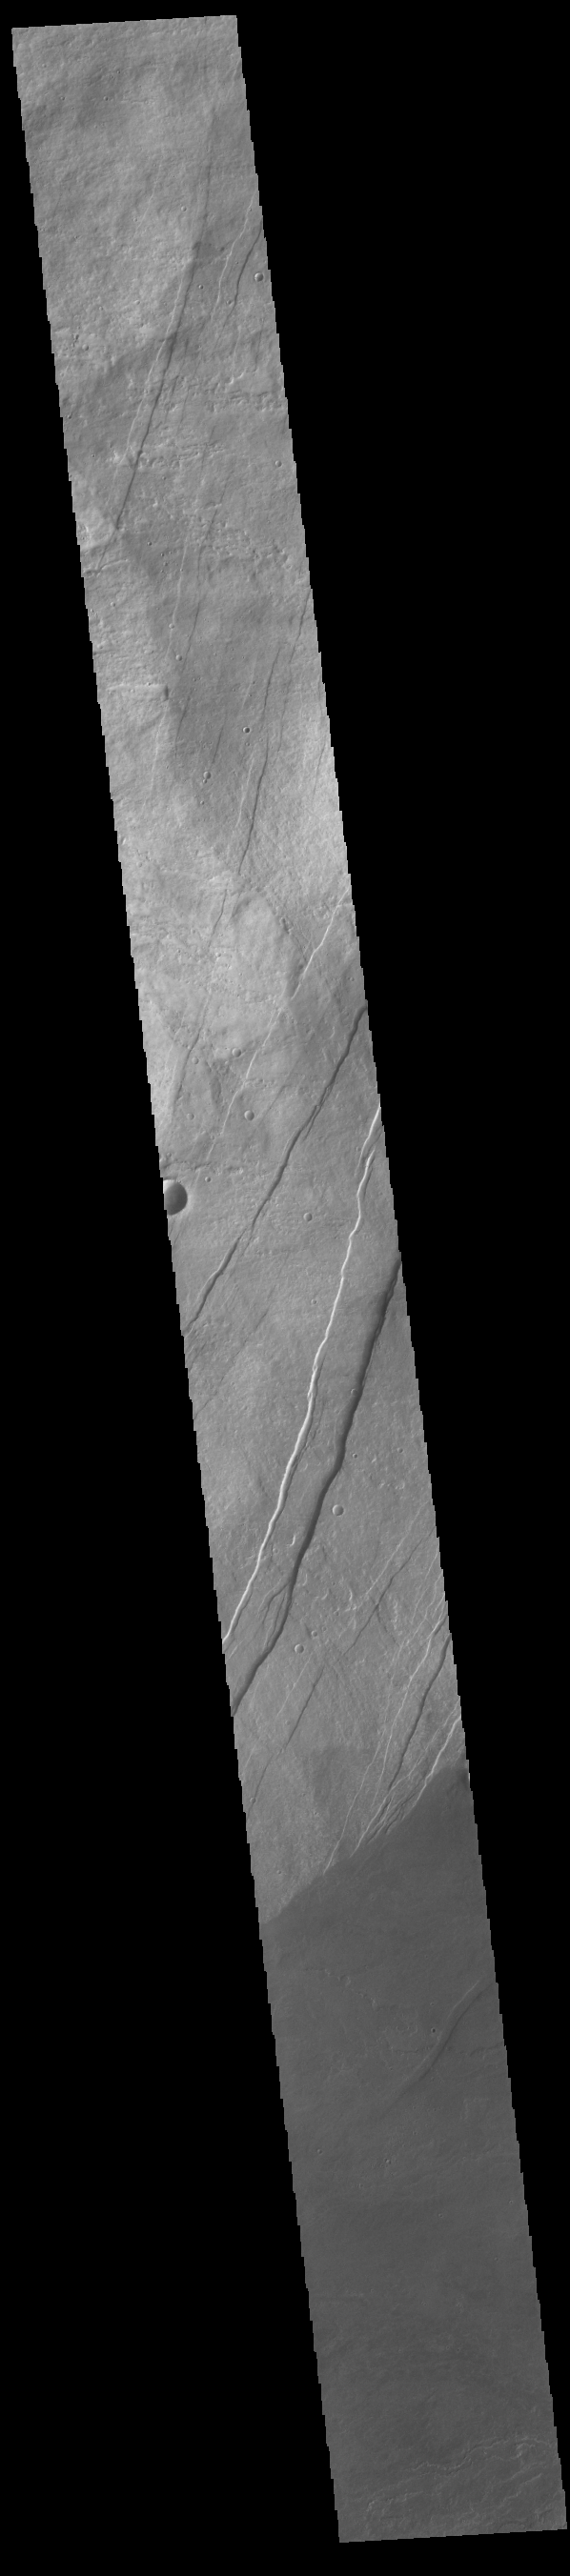

Arsia Mons

The three large aligned Tharsis volcanoes are Arsia Mons, Pavonis Mons and Ascreaus Mons (from south to north). There are collapse features on all three volcanoes, on the southwestern and northeastern flanks. This alignment may indicate a large fracture/vent system was responsible for the eruptions that formed all three volcanoes. This VIS image shows part of the southern flank of Arsia Mons. The linear features are graben. Arsia Mons is the southernmost of the Tharsis volcanoes. It is 270 miles (450km) in diameter, almost 12 miles (20km) high, and the summit caldera is 72 miles (120km) wide. For comparison, the largest volcano on Earth is Mauna Loa. From its base on the sea floor, Mauna Loa measures only 6.3 miles high and 75 miles in diameter. A large volcanic crater known as a caldera is located at the summit of all of the Tharsis volcanoes. These calderas are produced by massive volcanic explosions and collapse. The Arsia Mons summit caldera is larger than many volcanoes on Earth.

Credit: NASA/JPL-Caltech/ASU